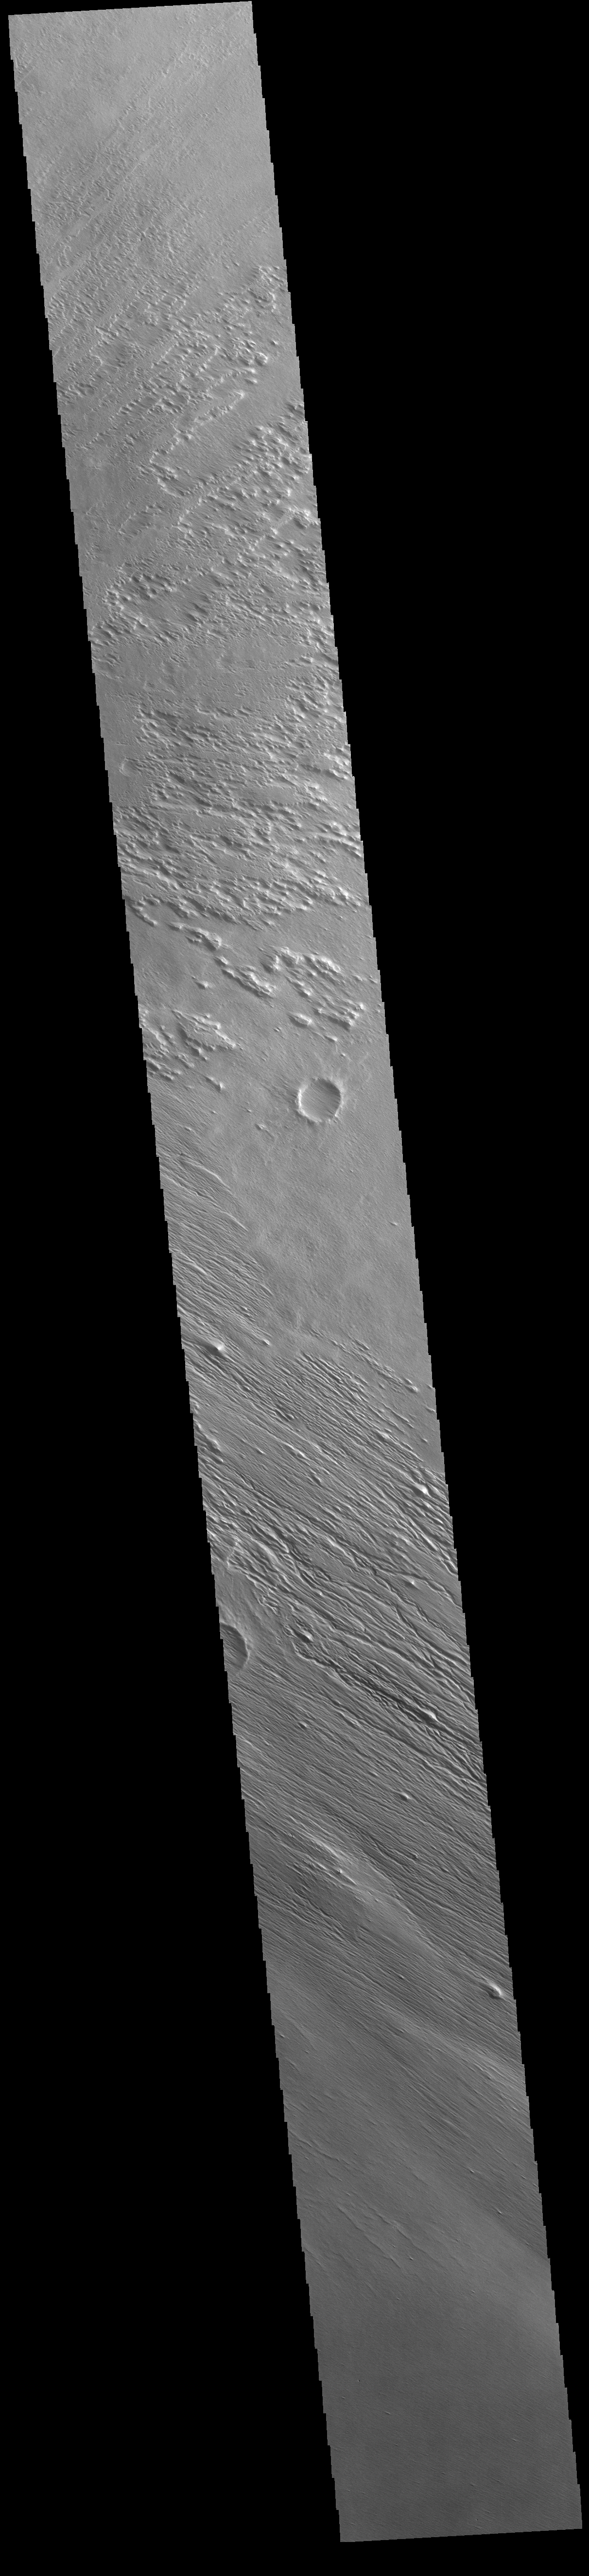

Amazonis Mensa

Today’s VIS image shows part of the wind eroded Amazonis Mensa. Just one of several large linear mounds of material, Amazonis Mensa has been carved by long term surface winds. The linear grooves are aligned with the prevailing winds. The mensa has to be formed of soft, relatively uncemented materials to be eroded so easily. It has been suggested that the surface material may be volcanic ash from nearby volcanoes.

Credit: NASA/JPL-Caltech/ASU